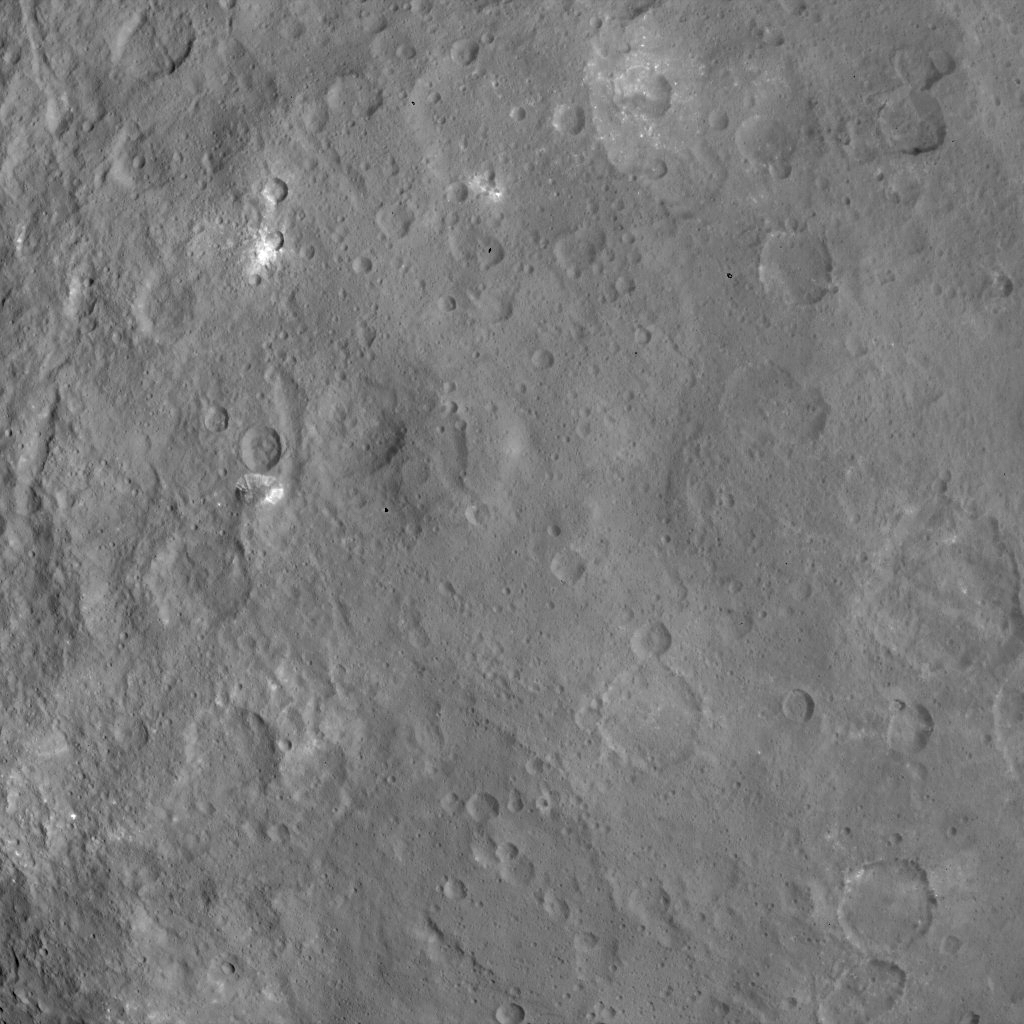

Dawn Survey Orbit Image 46

This image, taken by NASA’s Dawn spacecraft, shows a mountain on Ceres at center-left that is 4 miles (6 kilometers) high, from an altitude of 2,700 miles (4,400 kilometers). The image, with a resolution of 1,400 feet (410 meters) per pixel, was taken on June 6, 2015.

Dawn’s mission is managed by JPL for NASA’s Science Mission Directorate in Washington. Dawn is a project of the directorate’s Discovery Program, managed by NASA’s Marshall Space Flight Center in Huntsville, Alabama. UCLA is responsible for overall Dawn mission science. Orbital ATK, Inc., in Dulles, Virginia, designed and built the spacecraft. The German Aerospace Center, the Max Planck Institute for Solar System Research, the Italian Space Agency and the Italian National Astrophysical Institute are international partners on the mission team.

Credit: NASA/JPL-Caltech/UCLA/MPS/DLR/IDA